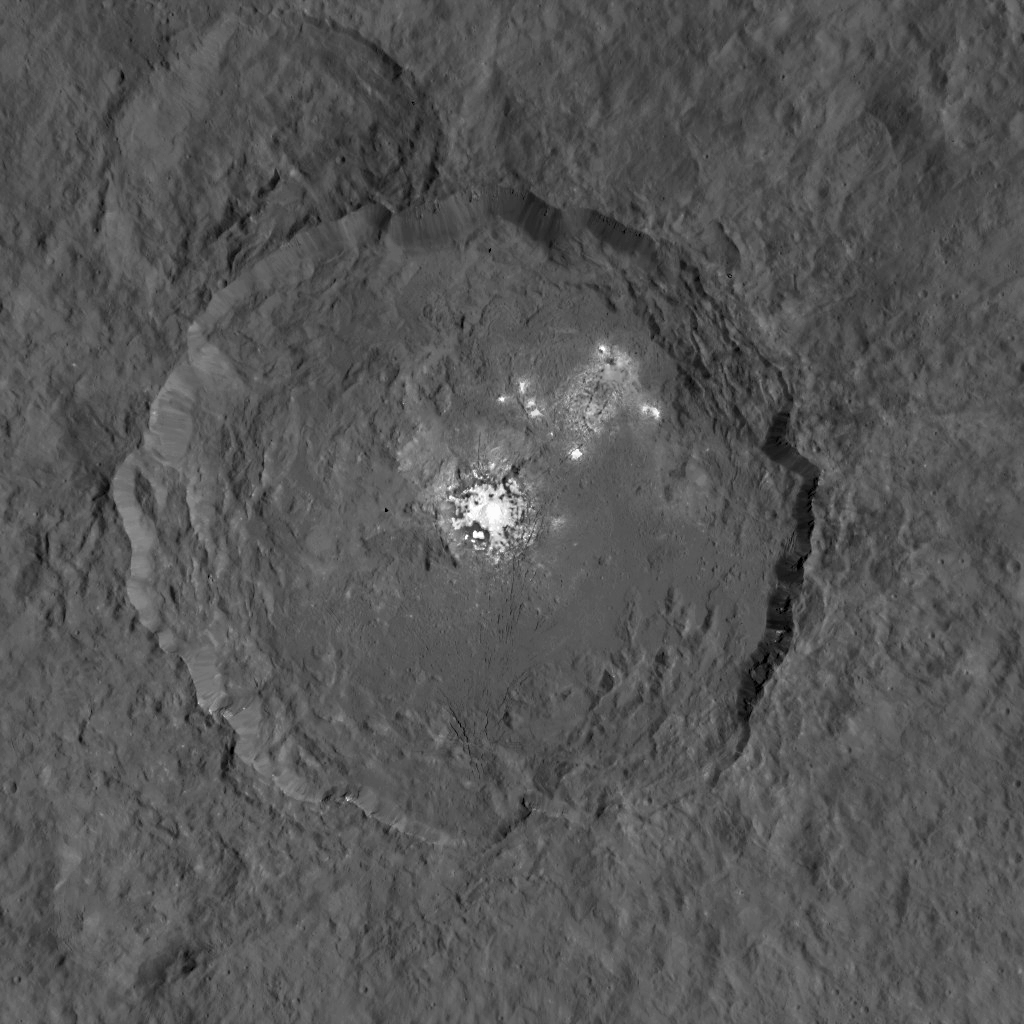

Dawn Takes a Closer Look at Occator

This image taken by NASA’s Dawn spacecraft, shows Occator crater on Ceres, home to a collection of intriguing bright spots.

The bright spots are much brighter than the rest of Ceres’ surface, and tend to appear overexposed in most images. This view is a composite of two images of Occator: one using a short exposure that captures the detail in the bright spots, and one where the background surface is captured at normal exposure.

The images were obtained by Dawn during the mission’s High Altitude Mapping Orbit (HAMO) phase, from which the spacecraft imaged the surface at a resolution of about 450 feet (140 meters) per pixel.

Dawn’s mission is managed by JPL for NASA’s Science Mission Directorate in Washington. Dawn is a project of the directorate’s Discovery Program, managed by NASA’s Marshall Space Flight Center in Huntsville, Alabama. UCLA is responsible for overall Dawn mission science. Orbital ATK, Inc., in Dulles, Virginia, designed and built the spacecraft. The German Aerospace Center, the Max Planck Institute for Solar System Research, the Italian Space Agency and the Italian National Astrophysical Institute are international partners on the mission team.

Credit: NASA/JPL-Caltech/UCLA/MPS/DLR/IDA